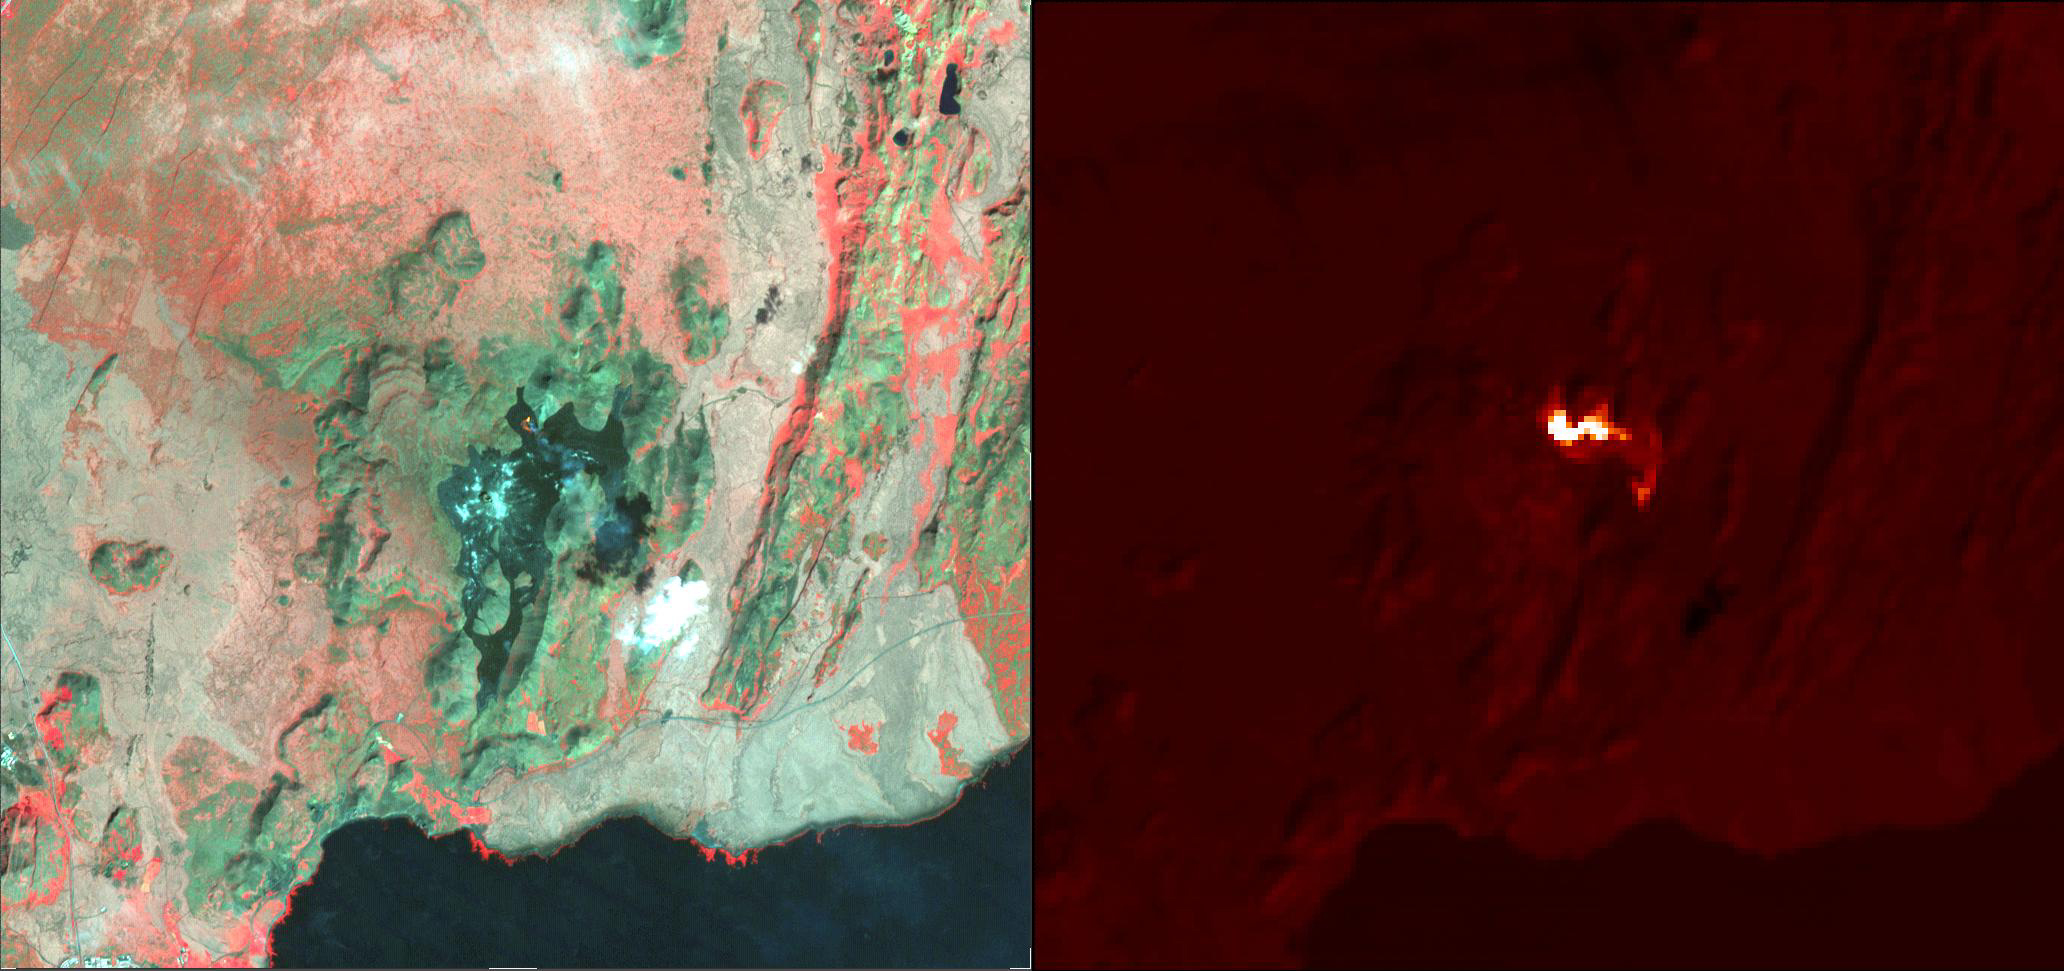

Fagradalsfjall Volcano, Iceland

The eruption of the Fagradalsfjall volcano in southwest Iceland continued two weeks after it started, along a fissure spewing lava fountains and producing flows. The ASTER visible-near infrared image (left) shows the black fresh lava, and a small bright red area of incandescent lava. A thin gray eruption plume streams to the southeast. The color-coded thermal infrared image (right) highlights the hottest areas of activity in red, and then in bright shades of red. The image was acquired August 15, 2022, covers an area of 14.6 by 15.7 km, and is located at 64.2 degrees north, 21.1 degrees west.

With its 14 spectral bands from the visible to the thermal infrared wavelength region and its high spatial resolution of about 50 to 300 feet (15 to 90 meters), ASTER images Earth to map and monitor the changing surface of our planet. ASTER is one of five Earth-observing instruments launched Dec. 18, 1999, on Terra. The instrument was built by Japan’s Ministry of Economy, Trade and Industry. A joint U.S./Japan science team is responsible for validation and calibration of the instrument and data products.

The broad spectral coverage and high spectral resolution of ASTER provides scientists in numerous disciplines with critical information for surface mapping and monitoring of dynamic conditions and temporal change. Example applications are monitoring glacial advances and retreats; monitoring potentially active volcanoes; identifying crop stress; determining cloud morphology and physical properties; wetlands evaluation; thermal pollution monitoring; coral reef degradation; surface temperature mapping of soils and geology; and measuring surface heat balance.

The U.S. science team is located at NASA’s Jet Propulsion Laboratory in Pasadena, Calif. The Terra mission is part of NASA’s Science Mission Directorate, Washington.

Credit: NASA/METI/AIST/Japan Space Systems, and U.S./Japan ASTER Science Team